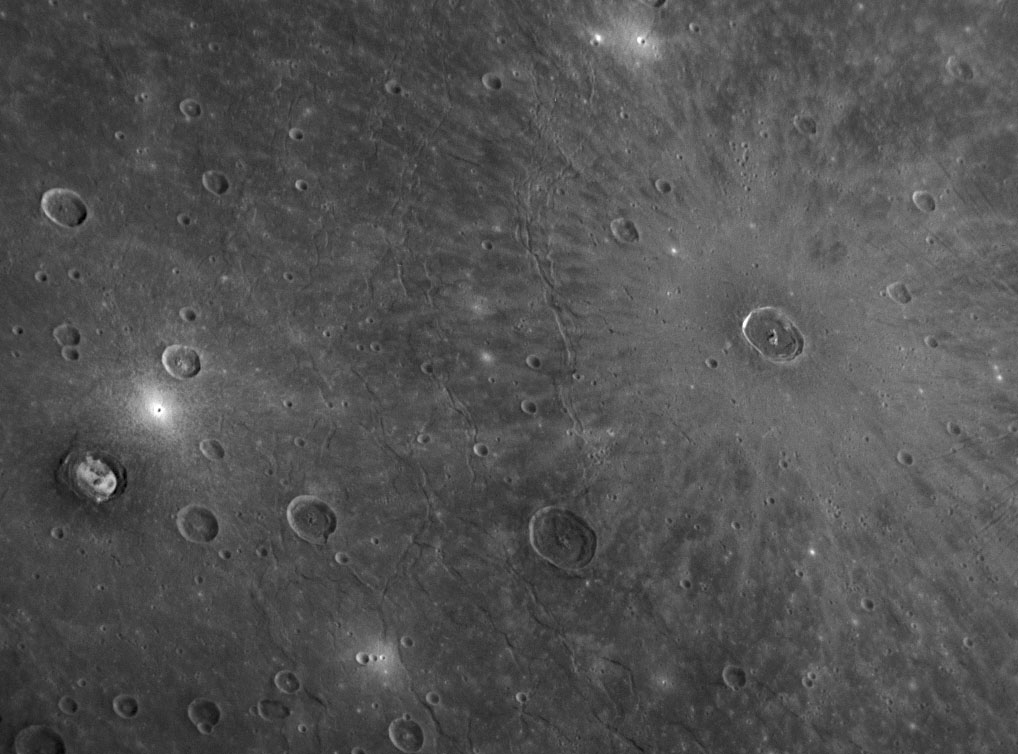

Young Cunningham Crater in Old Caloris Basin

Mercury’s giant Caloris basin is the best-preserved large impact basin known on Mercury, and the high density of craters on its floor indicates that the basin is fairly old and probably formed about 3.8 billion years ago. This NAC image shows an area on the plains that partially fill the Caloris basin floor. On the right portion of this image, the light-colored rays emanating from Cunningham crater (named for the American photographer Imogen Cunningham) show that this crater is relatively young; bright ejecta rays tend to darken with time, as the ejected material is gradually modified by impacting micrometeoroids and solar particles (a suite of different processes that together are called “space weathering”). Relative age relationships such as this one are used to unravel Mercury’s geologic history. The similar-sized Kertész crater is also visible on the left side of this image.

Date Acquired: January 14, 2008
Image Mission Elapsed Time (MET:108828535
Instrument: Narrow Angle Camera (NAC) of the Mercury Dual Imaging System (MDIS)
Resolution: 520 meters/pixel (0.32 miles/pixel)
Scale: Diameter of Cunningham crater is 37 kilometers (23 miles)
Spacecraft Altitude: 20,300 kilometers (12,600 miles)

These images are from MESSENGER, a NASA Discovery mission to conduct the first orbital study of the innermost planet, Mercury. For information regarding the use of images, see the MESSENGER image use policy.

Credit: NASA/Johns Hopkins University Applied Physics Laboratory/Carnegie Institution of Washington